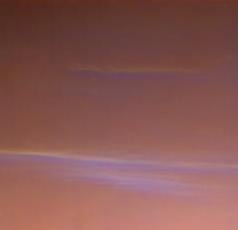

Wispy Blue Clouds Over Mars

These are more wispy blue clouds from Sol 39 as seen by the Imager for Mars Pathfinder (IMP). The bright clouds near the bottom are about 10 degrees above the horizon. The clouds are believed to be at an altitude of 10 to 15 km, and are thought to be made of small water ice particles. The picture was taken about 40 minutes before sunrise.

Mars Pathfinder is the second in NASA’s Discovery program of low-cost spacecraft with highly focused science goals. The Jet Propulsion Laboratory, Pasadena, CA, developed and manages the Mars Pathfinder mission for NASA’s Office of Space Science, Washington, D.C. JPL is a division of the California Institute of Technology (Caltech). The Imager for Mars Pathfinder (IMP) was developed by the University of Arizona Lunar and Planetary Laboratory under contract to JPL. Peter Smith is the Principal Investigator.

Photojournal note: Sojourner spent 83 days of a planned seven-day mission exploring the Martian terrain, acquiring images, and taking chemical, atmospheric and other measurements. The final data transmission received from Pathfinder was at 10:23 UTC on September 27, 1997. Although mission managers tried to restore full communications during the following five months, the successful mission was terminated on March 10, 1998.

Credit: NASA/JPL